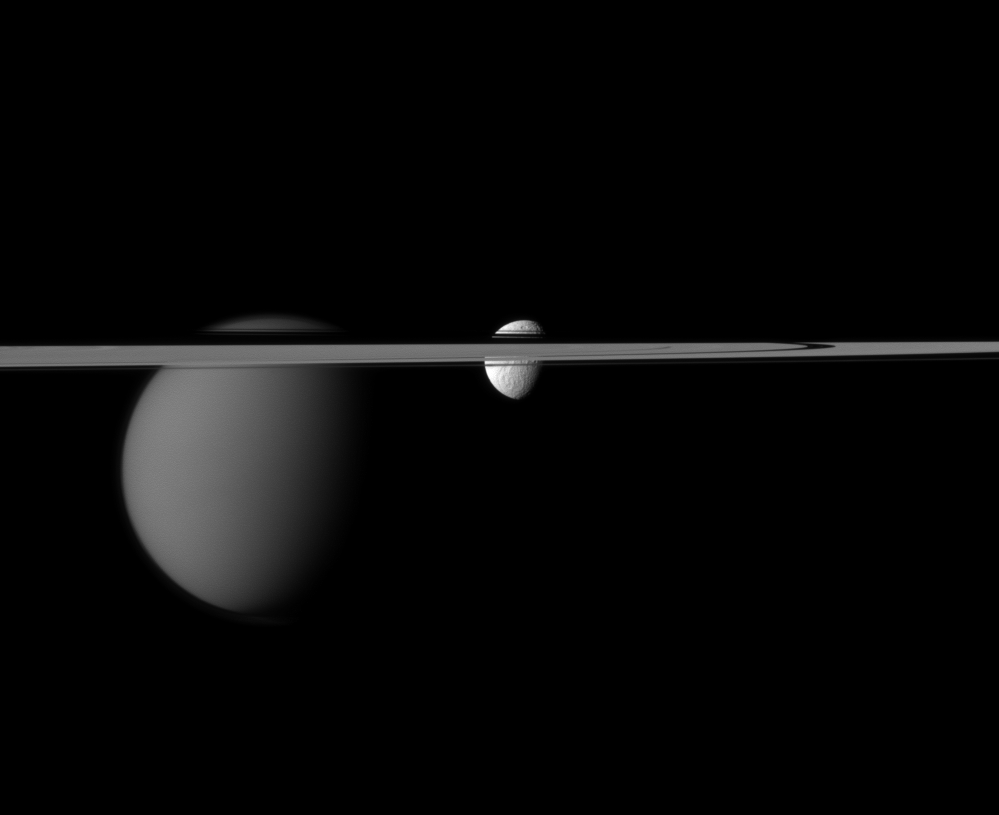

Welcome Disruption

The line of Saturn’s rings disrupts the Cassini spacecraft’s view of the moons Tethys and Titan.

Larger Titan (3,200 miles, or 5,150 kilometers across) is on the left. Tethys (660 miles, or 1,062 kilometers across) is near the center of the image. This view looks toward the Saturn-facing sides of Tethys and Titan. The angle also shows the northern, sunlit side of the rings from less than one degree above the ring plane.

The image was taken in visible red light with the Cassini spacecraft narrow-angle camera on Dec. 7, 2011. The view was acquired at a distance of approximately 1.4 million miles (2.2 million kilometers) from Tethys and 1.9 million miles (3.1 million kilometers) from Titan. Image scale is 8 miles (13 kilometers) per pixel on Tethys and 12 miles (19 kilometers) on Titan.

The Cassini-Huygens mission is a cooperative project of NASA, the European Space Agency and the Italian Space Agency. The Jet Propulsion Laboratory, a division of the California Institute of Technology in Pasadena, manages the mission for NASA’s Science Mission Directorate, Washington, D.C. The Cassini orbiter and its two onboard cameras were designed, developed and assembled at JPL. The imaging operations center is based at the Space Science Institute in Boulder, Colo.

Credit: NASA/JPL-Caltech/Space Science Institute